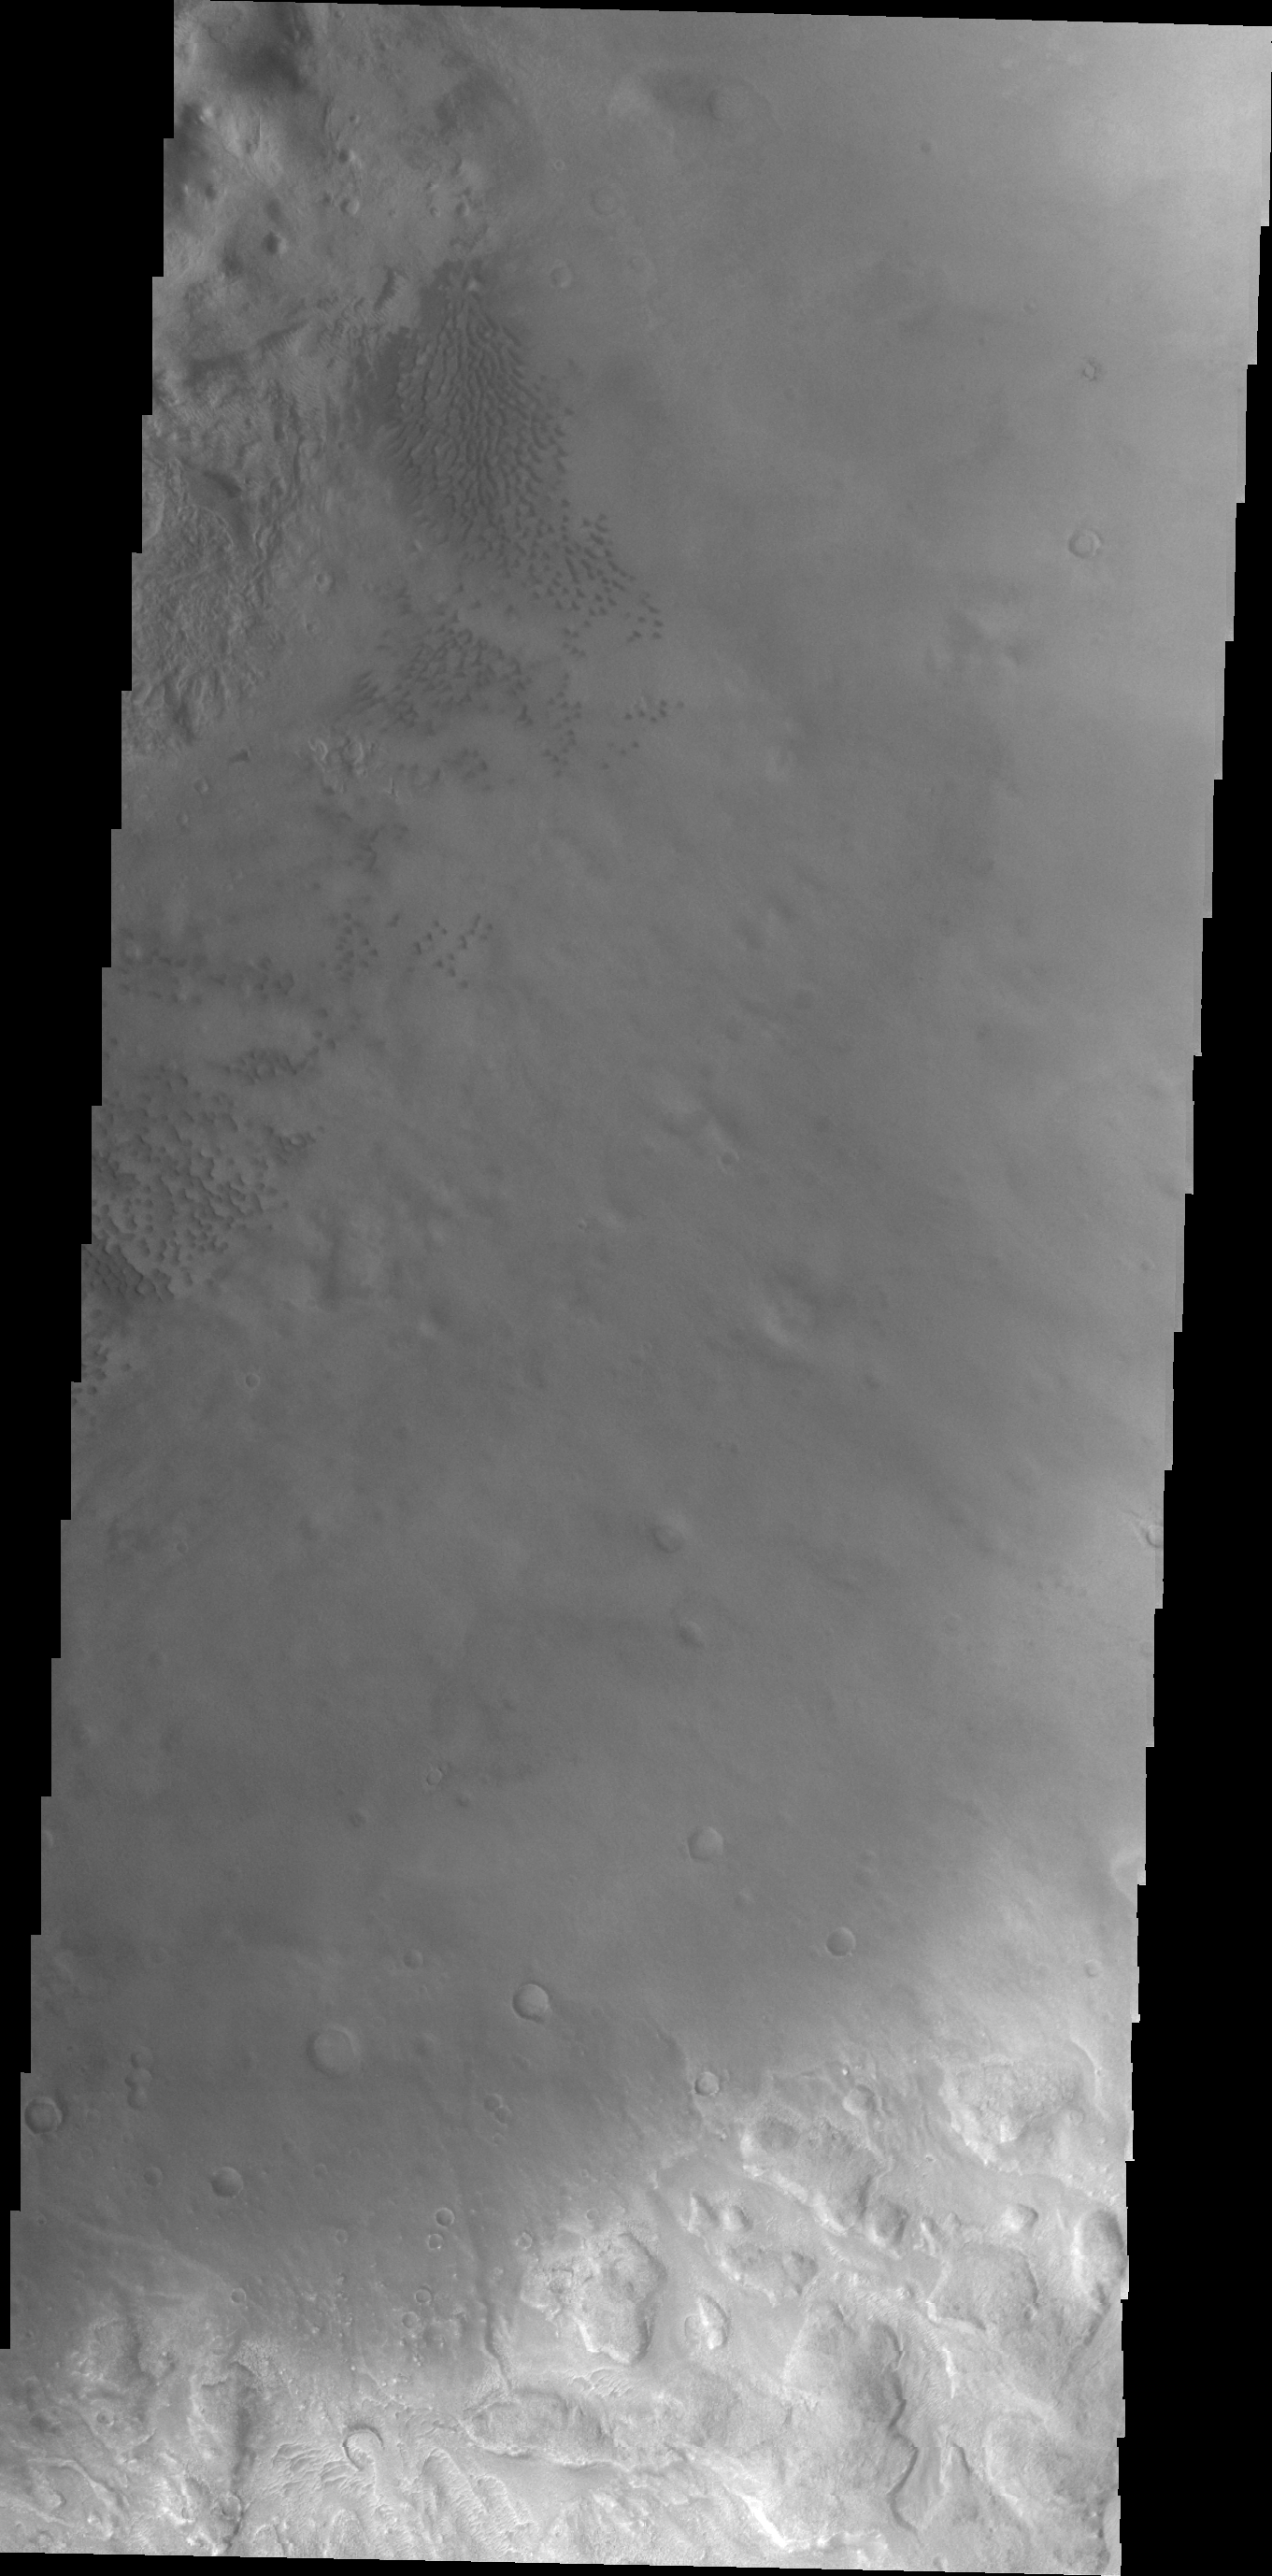

Moreux Crater

This VIS image shows small individual dunes on the floor of Moreux Crater

Image information: VIS instrument. Latitude 41.4N, Longitude 45.0E. 22 meter/pixel resolution.

Please see the THEMIS Data Citation Note for details on crediting THEMIS images.

Note: this THEMIS visual image has not been radiometrically nor geometrically calibrated for this preliminary release. An empirical correction has been performed to remove instrumental effects. A linear shift has been applied in the cross-track and down-track direction to approximate spacecraft and planetary motion. Fully calibrated and geometrically projected images will be released through the Planetary Data System in accordance with Project policies at a later time.

NASA’s Jet Propulsion Laboratory manages the 2001 Mars Odyssey mission for NASA’s Office of Space Science, Washington, D.C. The Thermal Emission Imaging System (THEMIS) was developed by Arizona State University, Tempe, in collaboration with Raytheon Santa Barbara Remote Sensing. The THEMIS investigation is led by Dr. Philip Christensen at Arizona State University. Lockheed Martin Astronautics, Denver, is the prime contractor for the Odyssey project, and developed and built the orbiter. Mission operations are conducted jointly from Lockheed Martin and from JPL, a division of the California Institute of Technology in Pasadena.

Credit: NASA/JPL/ASU